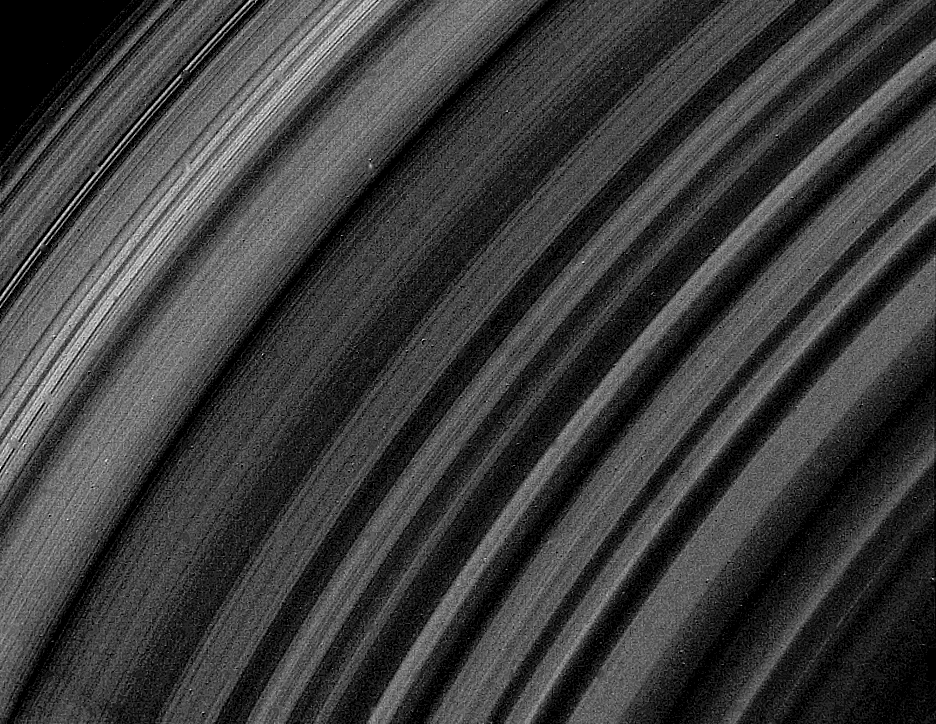

A View of Saturn’s B-ring

This Voyager 2 photograph of the lit face of Saturn’s B-ring was obtained Aug. 25 from a distance of 743,000 kilometers (461,000 miles). It covers a range of about 6,000 km. (3,700 mi.) and shows the ring structure broken up into about 10 times more ringlets than previously suspected. The narrowest features here are about 15 km. (10 mi.) wide. Variations in brightness are due to a combination of differences in ring particle number density and light scattering properties. The B-ring is the most opaque of Saturn’s rings; the highest-resolution Voyager 1 observations were of its unlit face, where little detail is visible. The Voyager project is managed for NASA by the Jet Propulsion Laboratory, Pasadena, Calif.

Credit: NASA/JPL